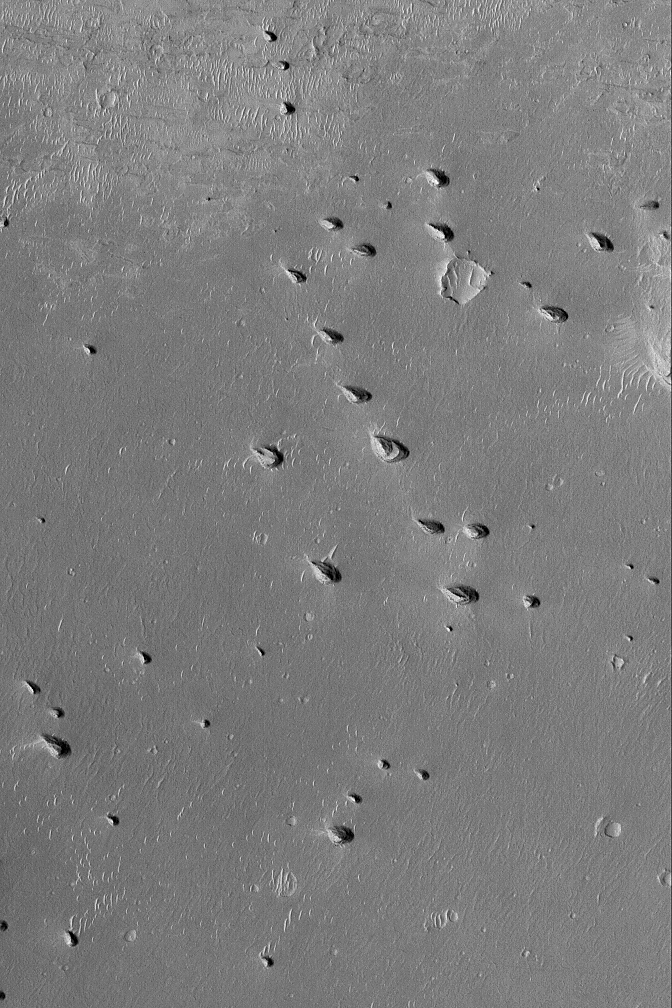

Remnant Layered Rocks

29 June 2004
This Mars Global Surveyor (MGS) Mars Orbiter Camera (MOC) image shows a suite of small yardangs — wind eroded hills — on the plains immediately west of Meridiani Planum. These yardangs are the remains of layered, sedimentary rock that once covered this area. The few craters visible in this 3 km (1.9 mi) -wide scene are all exhumed from beneath the rocks that comprise the yardang hills. The image is located near 0.4°S, 7.2°W. Sunlight illuminates the picture from the lower left.

Credit: NASA/JPL/Malin Space Science Systems